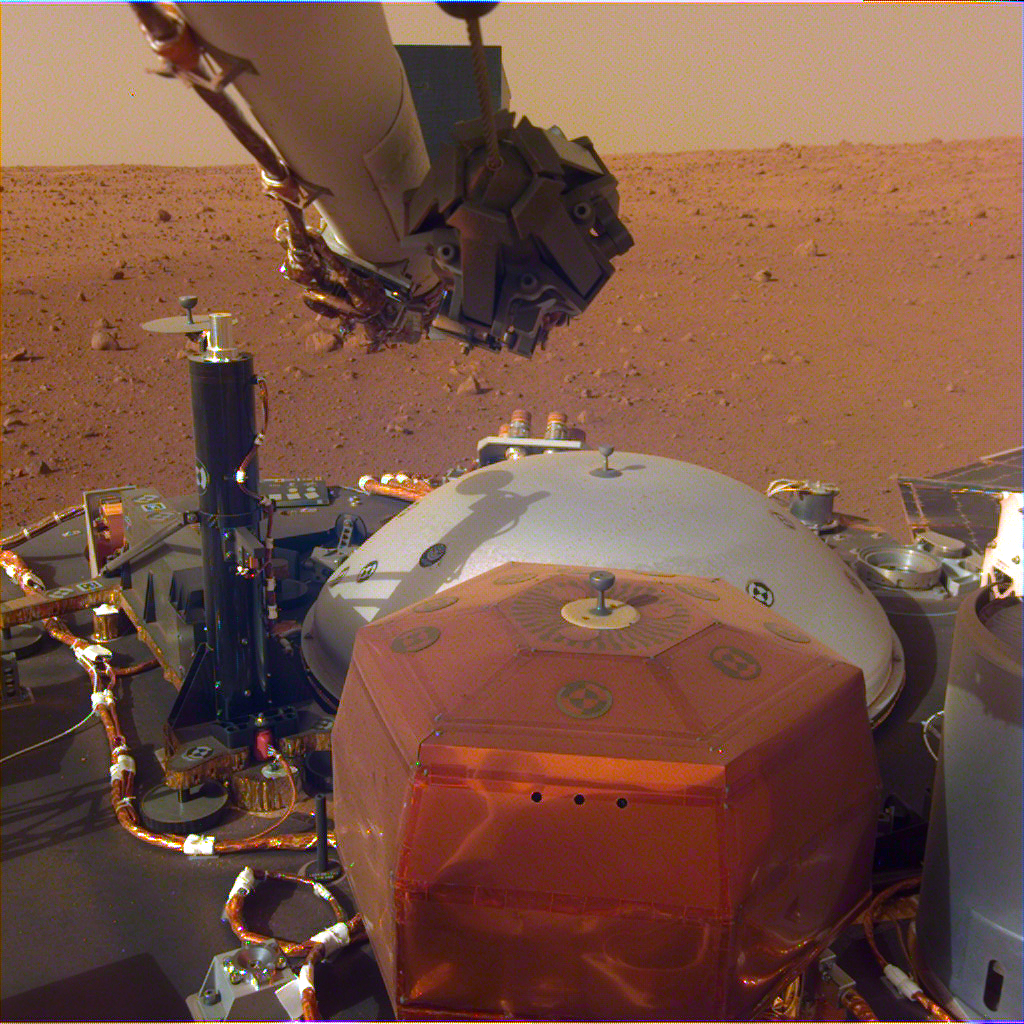

Full View of InSight’s Deck and Two Science Instruments

This image from InSight’s robotic-arm mounted Instrument Deployment Camera shows the instruments on the spacecraft’s deck, with the Martian surface of Elysium Planitia in the background.

The color-calibrated picture was acquired on Dec. 4, 2018 (Sol 8). In the foreground, a copper-colored hexagonal cover protects the Seismic Experiment for Interior Structure instrument (SEIS), a seismometer that will measure marsquakes. The gray dome behind SEIS is the wind and thermal shield, which will be placed over SEIS. To the left is a black cylindrical instrument, the Heat Flow and Physical Properties Probe (HP3). HP3 will drill up to 16 feet (5 meters) below the Martian surface, measuring heat released from the interior of the planet. Above the deck is InSight’s robotic arm, with the stowed grapple directly facing the camera.

To the right can be seen a small portion of one of the two solar panels that help power InSight and part of the UHF communication antenna.

JPL manages InSight for NASA’s Science Mission Directorate. InSight is part of NASA’s Discovery Program, managed by the agency’s Marshall Space Flight Center in Huntsville, Alabama.

A number of European partners, including France’s Centre National d’Études Spatiales (CNES) and the German Aerospace Center (DLR), are supporting the InSight mission. CNES, and the Institut de Physique du Globe de Paris (IPGP), provided the SEIS instrument, with significant contributions from the Max Planck Institute for Solar System Research (MPS) in Germany, the Swiss Institute of Technology (ETH) in Switzerland, Imperial College and Oxford University in the United Kingdom, and JPL. DLR provided the HP3 instrument, with significant contributions from the Space Research Center (CBK) of the Polish Academy of Sciences and Astronika in Poland. Spain’s Centro de Astrobiología (CAB) supplied the wind sensors.

Credit: NASA/JPL-Caltech